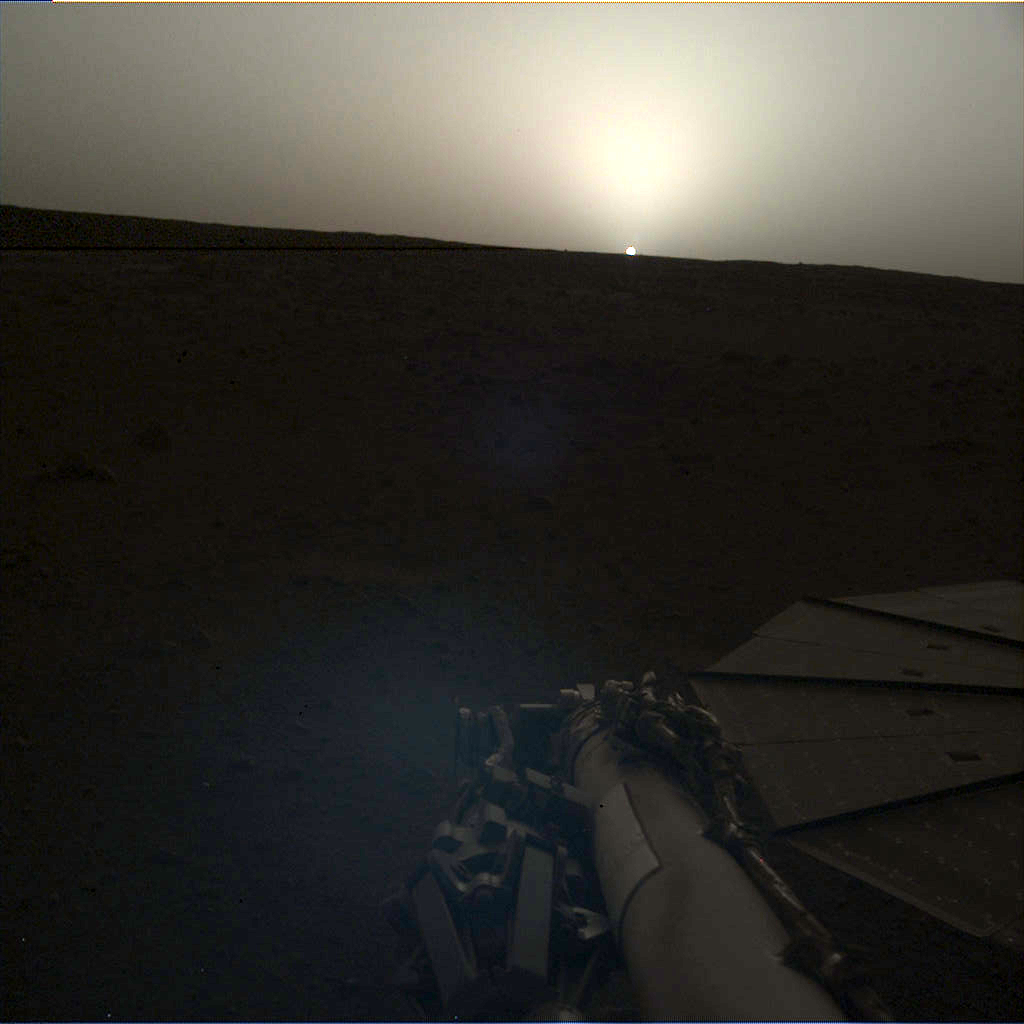

InSight Images a Sunset on Mars

NASA’s InSight lander used the Instrument Deployment Camera (IDC) on the end of its robotic arm to image this sunset on Mars on April 25, 2019, the 145th Martian day, or sol, of the mission. This was taken around 6:30 p.m. Mars local time.

Included here are the “raw” versions of the image and the color-corrected version; it’s easier to see some details in the raw version, but the latter more accurately shows the image as the human eye would see it.

NASA’s Jet Propulsion Laboratory manages InSight for the agency’s Science Mission Directorate. InSight is part of NASA’s Discovery Program, managed by the agency’s Marshall Space Flight Center in Huntsville, Alabama. Lockheed Martin Space in Denver built the InSight spacecraft, including its cruise stage and lander, and supports spacecraft operations for the mission.

A number of European partners, including France’s Centre National d’Études Spatiales (CNES) and the German Aerospace Center (DLR), are supporting the InSight mission. CNES provided the Seismic Experiment for Interior Structure (SEIS) instrument to NASA, with the principal investigator at IPGP (Institut de Physique du Globe de Paris). Significant contributions for SEIS came from IPGP; the Max Planck Institute for Solar System Research (MPS) in Germany; the Swiss Federal Institute of Technology (ETH Zurich) in Switzerland; Imperial College London and Oxford University in the United Kingdom; and JPL. DLR provided the Heat Flow and Physical Properties Package (HP3) instrument, with significant contributions from the Space Research Center (CBK) of the Polish Academy of Sciences and Astronika in Poland. Spain’s Centro de Astrobiología (CAB) supplied the temperature and wind sensors.

Credit: NASA/JPL-Caltech